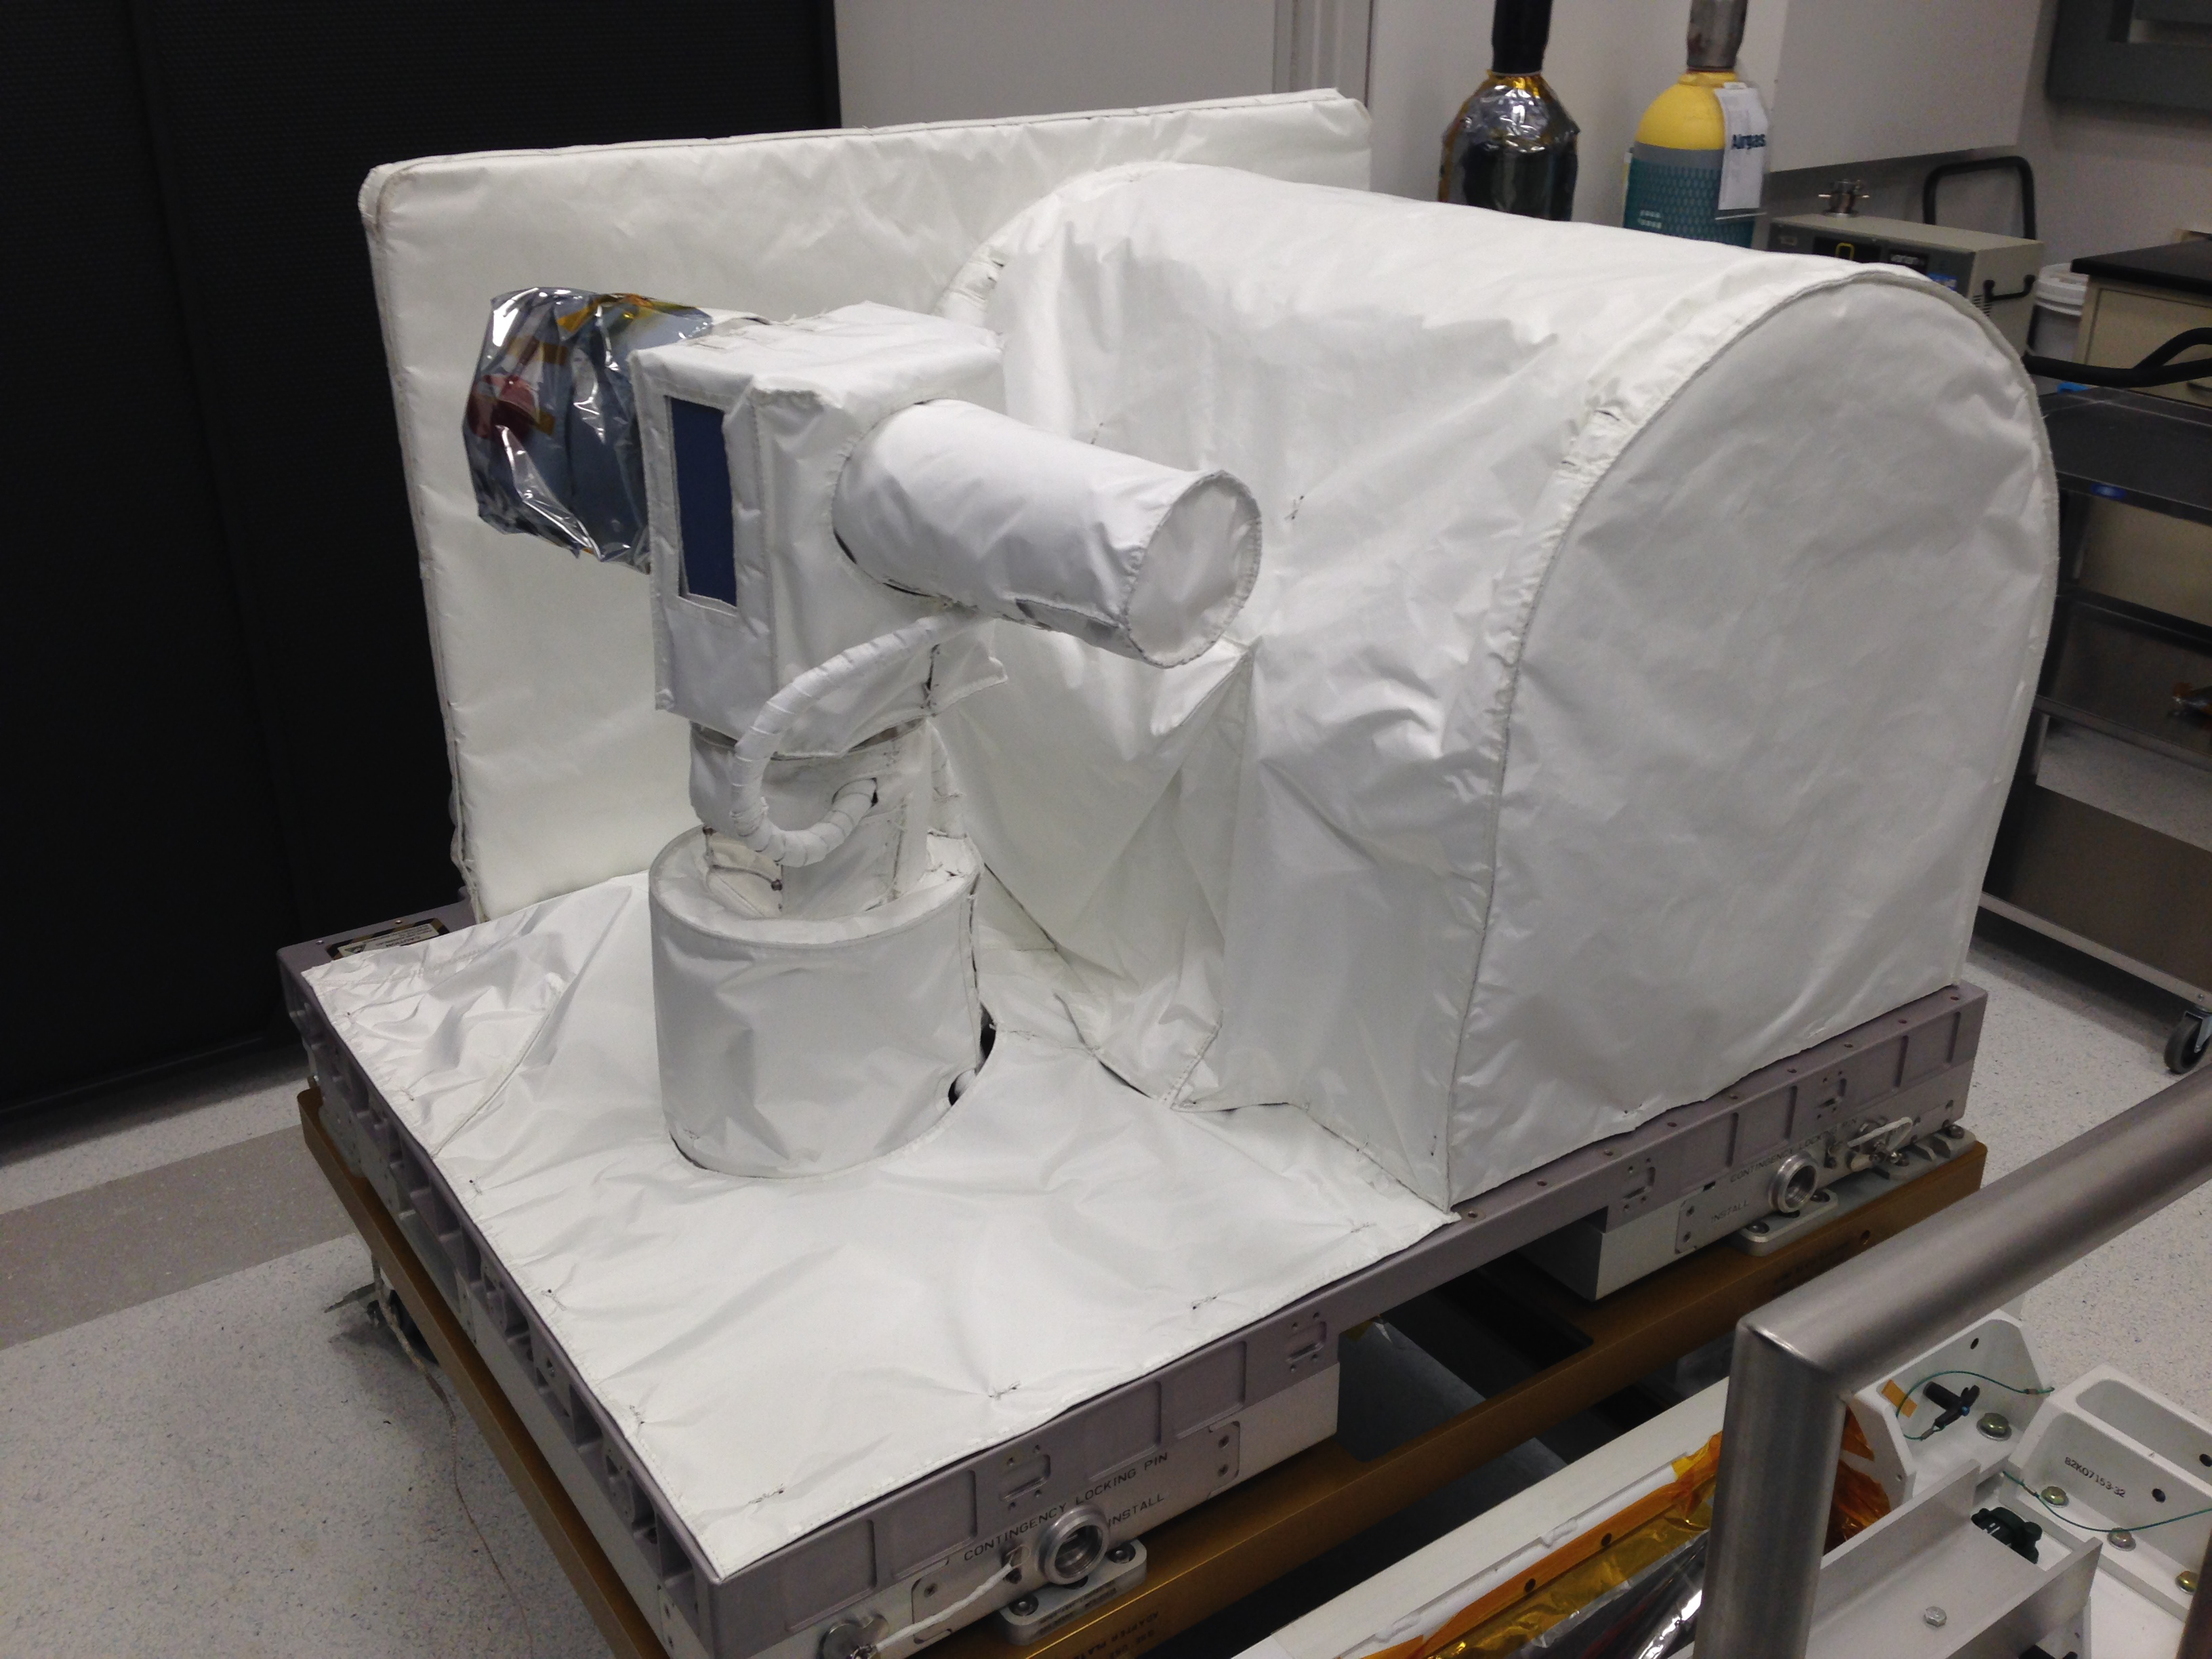

OPALS Thermal Blankets

Optical PAyload for Lasercomm Science (OPALS) is covered in white thermal blankets awaiting integration with its launch vehicle at NASA’s Kennedy Space Center. OPALS was launched to the International Space Station from Cape Canaveral Air Force Station in Florida on April 18, 2014.

OPALS is a partnership between NASA’s Jet Propulsion Laboratory, Pasadena, Calif.; the International Space Station Program (Johnson Space Center, Houston; Kennedy Space Center, Fla., Marshall Space Flight Center, Huntsville, Ala.) and the Advanced Exploration Systems Program (NASA HQ).

Credit: NASA/JPL-Caltech